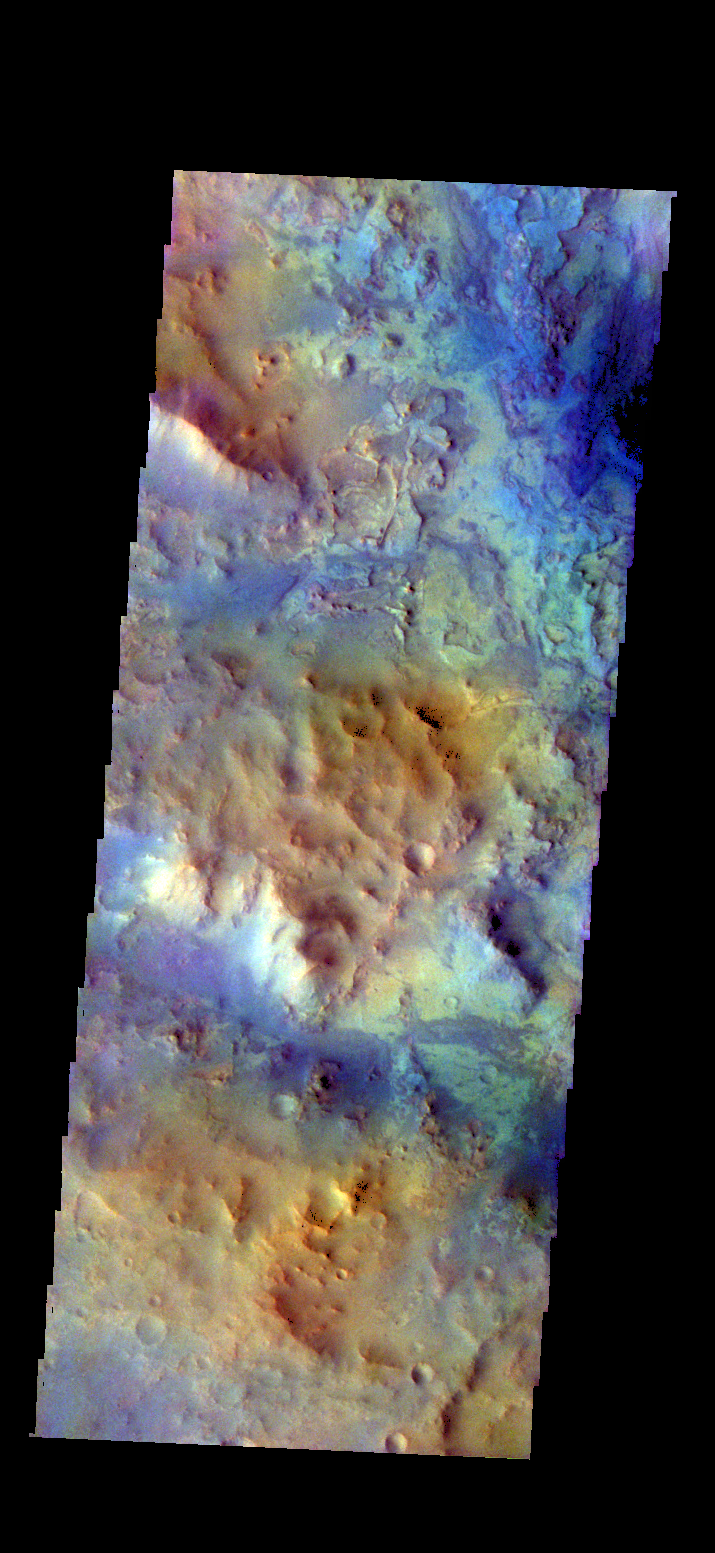

Highlands – False Color

The THEMIS camera contains 5 filters. The data from different filters can be combined in multiple ways to create a false color image. These false color images may reveal subtle variations of the surface not easily identified in a single band image. Today’s false color image shows some of the highlands between the multiple graben of Nili Fossae.

Credit: NASA/JPL-Caltech/ASU